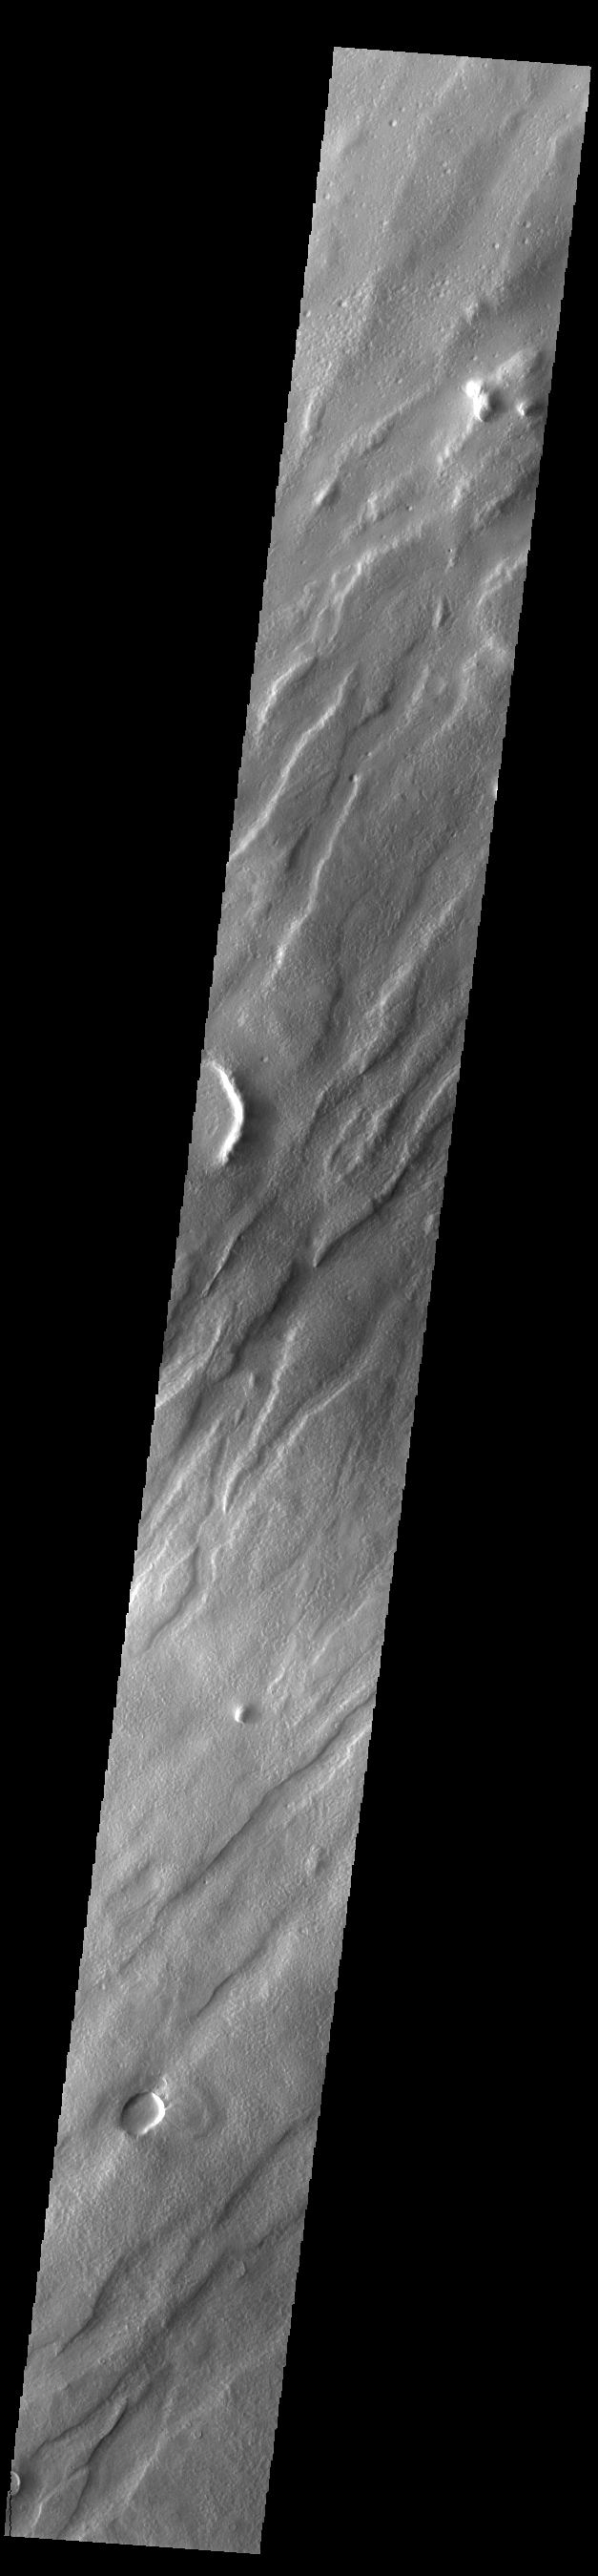

Tantalus Fossae

Tantalus Fossae is a set of long valleys on the eastern side of Alba Mons. These valleys are referred to as graben and are formed by extension of the crust and faulting. When large amounts of pressure or tension are applied to rocks on timescales that are fast enough that the rock cannot respond by deforming, the rock breaks along faults. In the case of a graben, two parallel faults are formed by extension of the crust and the rock in between the faults drops downward into the space created by the extension. Numerous sets of graben are visible in this THEMIS image, trending from north-northeast to south-southwest. Because the faults defining the graben are formed perpendicular to the direction of the applied stress, we know that extensional forces were pulling the crust apart in the west-northwest/east-southeast direction. The large number of graben around Alba Patera is generally believed to be the result of extensional forces associated with the uplift of Alba Mons.

Credit: NASA/JPL-Caltech/ASU